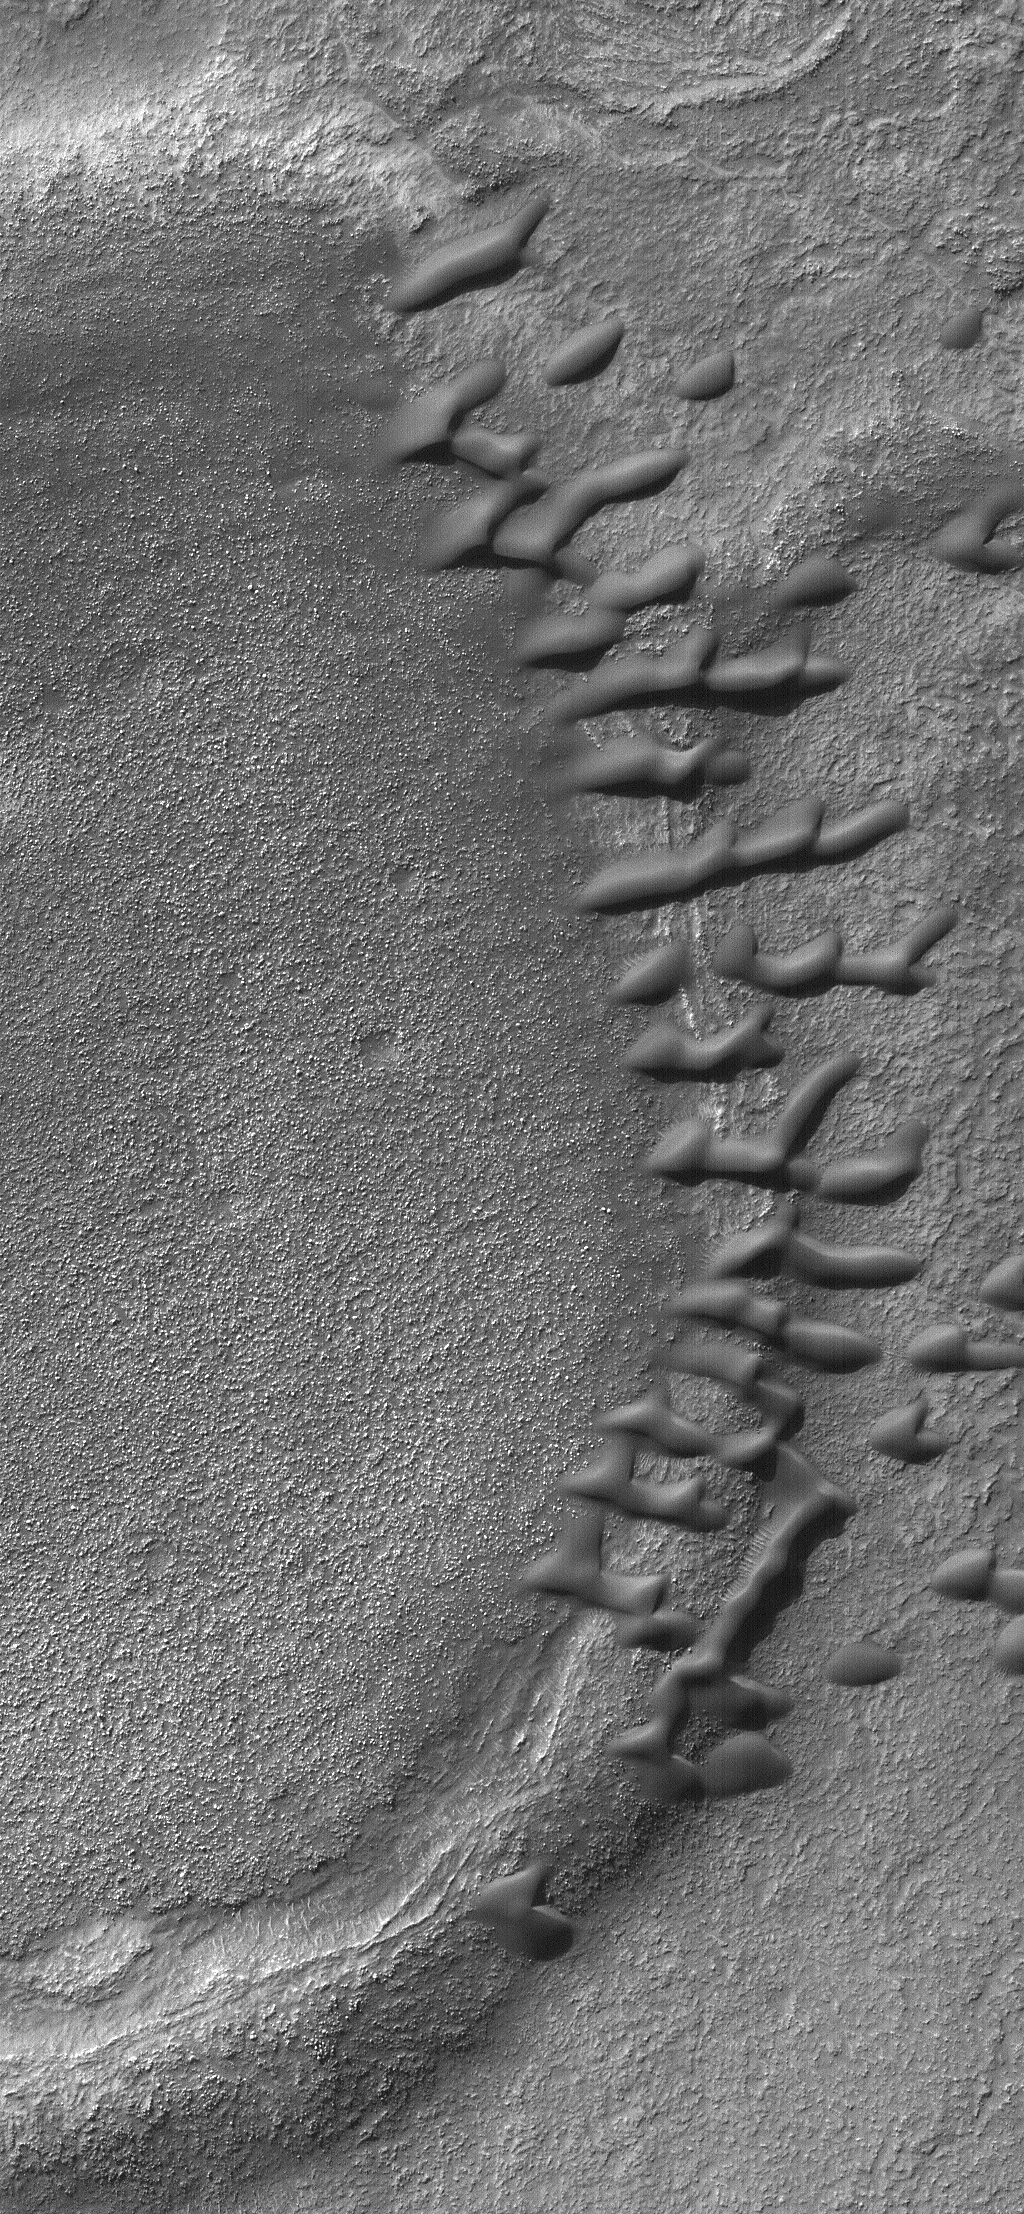

Dunes on a Ridge

8 November 2004
This Mars Global Surveyor (MGS) Mars Orbiter Camera (MOC) image shows a group of small, dark sand dunes trapped along an arcuate ridge. The ridge probably marks the location of a partially-buried, eroded, and filled meteor crater. The dunes are located in Noachis Terra near 45.1°S, 322.0°W. The image covers an area approximately 3 km (1.9 mi) across and is illuminated by sunlight from the upper left.

Credit: NASA/JPL/Malin Space Science Systems